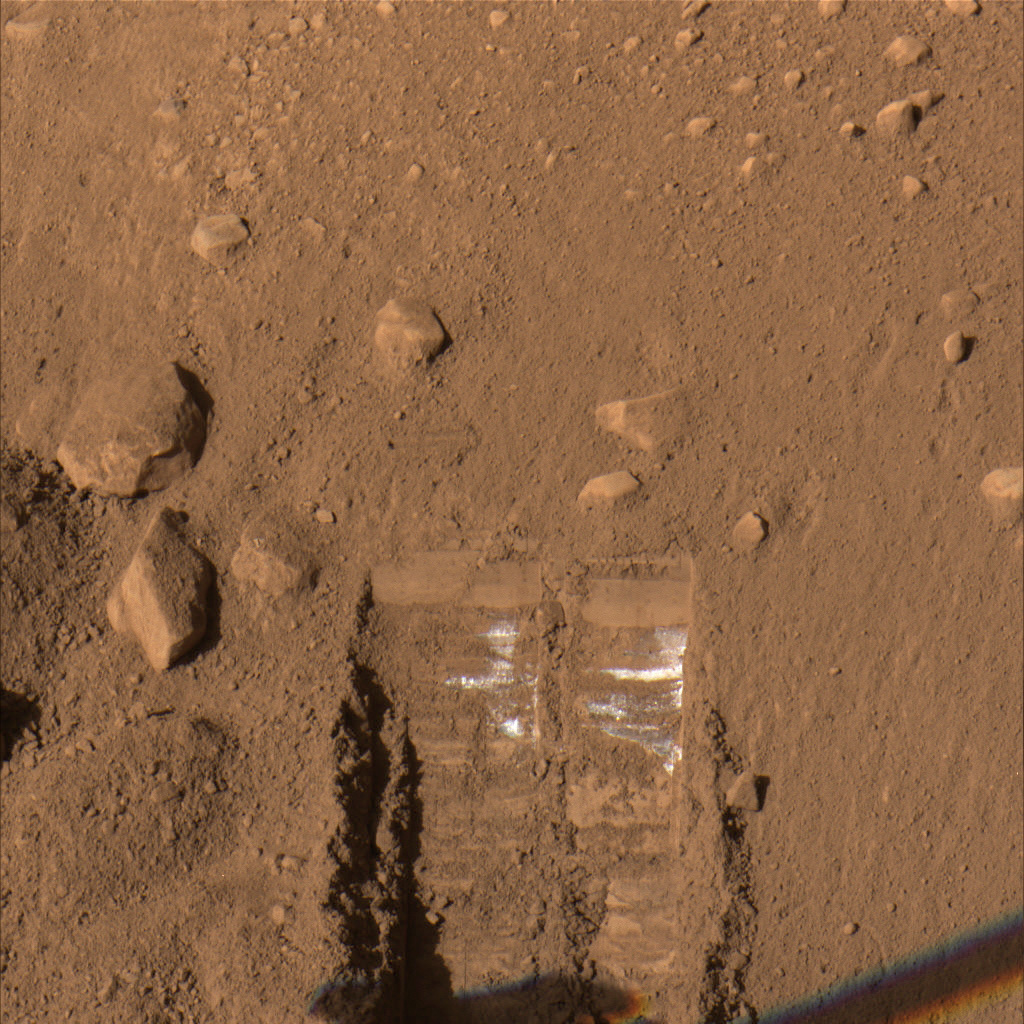

Animation of “Dodo” and “Goldilocks” Trenches

A pan and zoom animation of the informally named “Dodo” (on left) and “Goldilocks” (on right) trenches as seen by the Surface Stereo Imager (SSI) aboard NASA’s Phoenix Mars Lander. This animation was based on conditions on the Martian surface on Sol 17 (June 11, 2008), the 17th Martian day of the mission. “Baby Bear” is the name of the sample taken from “Goldilocks” and delivered to the Thermal and Evolved-Gas Analyzer (TEGA) instrument.

The Phoenix Mission is led by the University of Arizona, Tucson, on behalf of NASA. Project management of the mission is by NASA’s Jet Propulsion Laboratory, Pasadena, Calif. Spacecraft development is by Lockheed Martin Space Systems, Denver.

Photojournal Note: As planned, the Phoenix lander, which landed May 25, 2008 23:53 UTC, ended communications in November 2008, about six months after landing, when its solar panels ceased operating in the dark Martian winter.

Credit: NASA/JPL-Caltech/University of Arizona/Texas A&M University